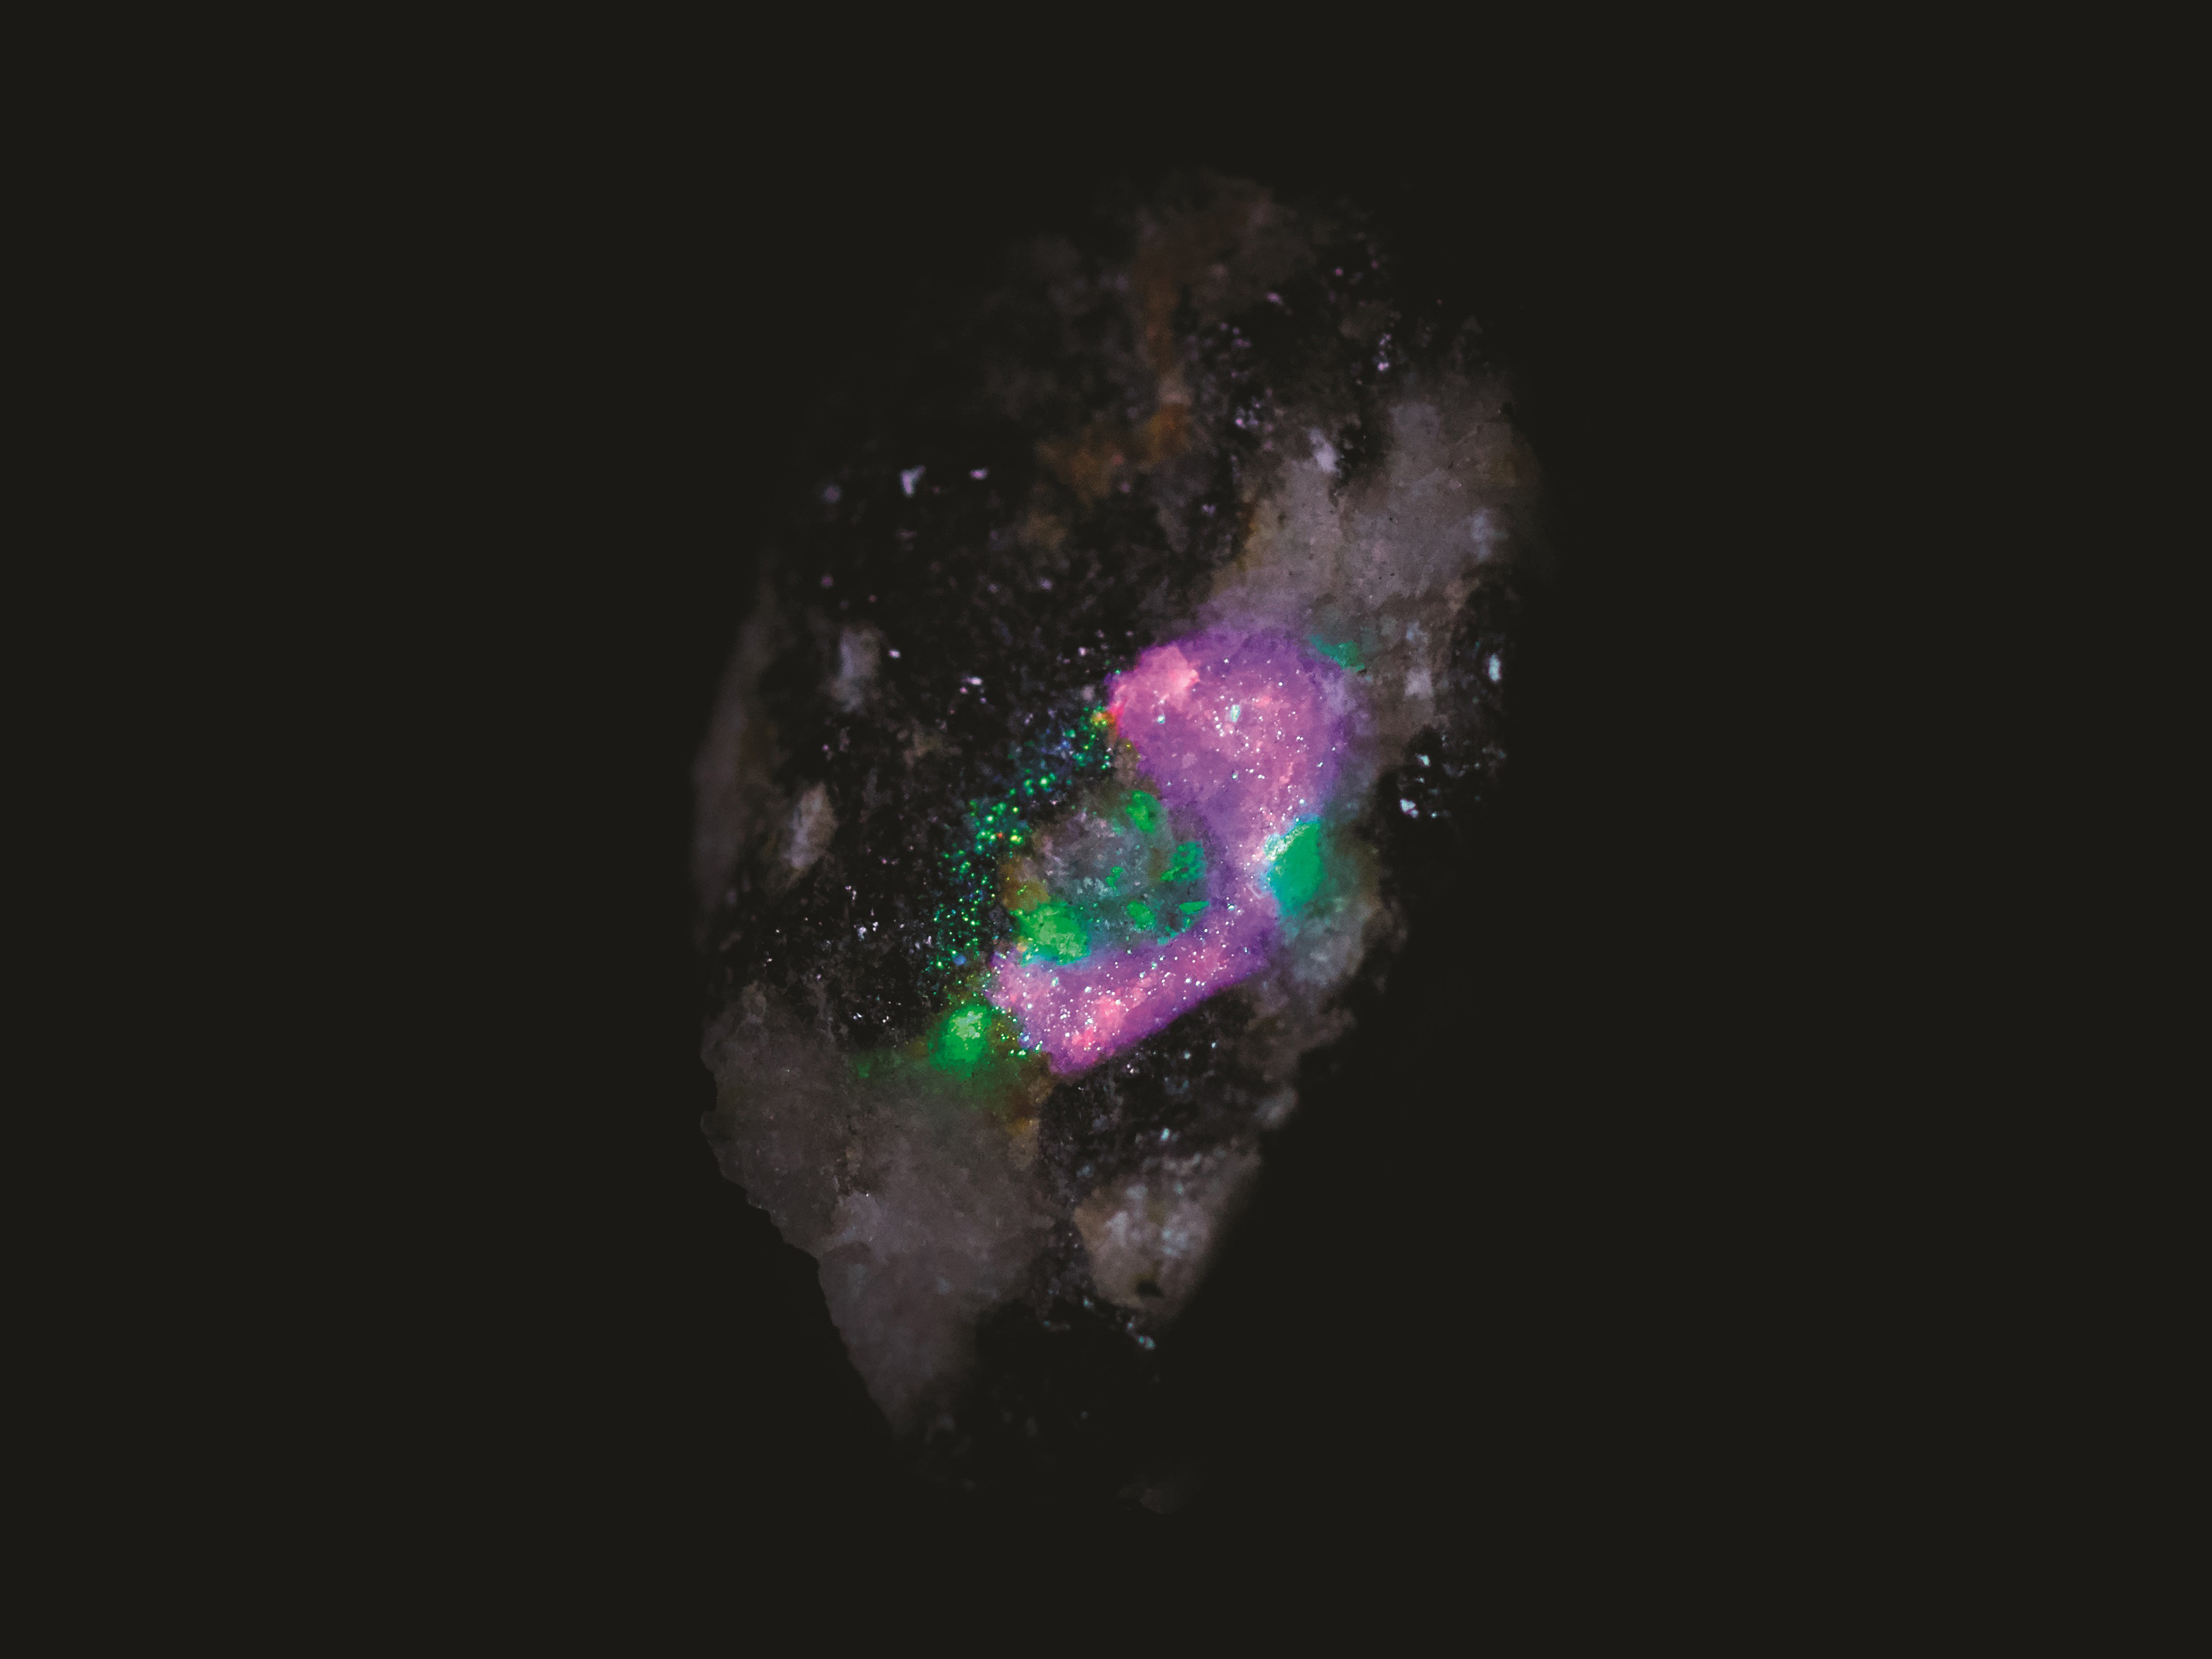

Mineral Map Created During a Test of SHERLOC

In this test image by SHERLOC (Scanning Habitable Environments with Raman & Luminescence for Organics & Chemicals), an instrument aboard NASA’s Perseverance rover, each color represents a different mineral detected on a rock’s surface.

Credit: NASA/JPL-Caltech